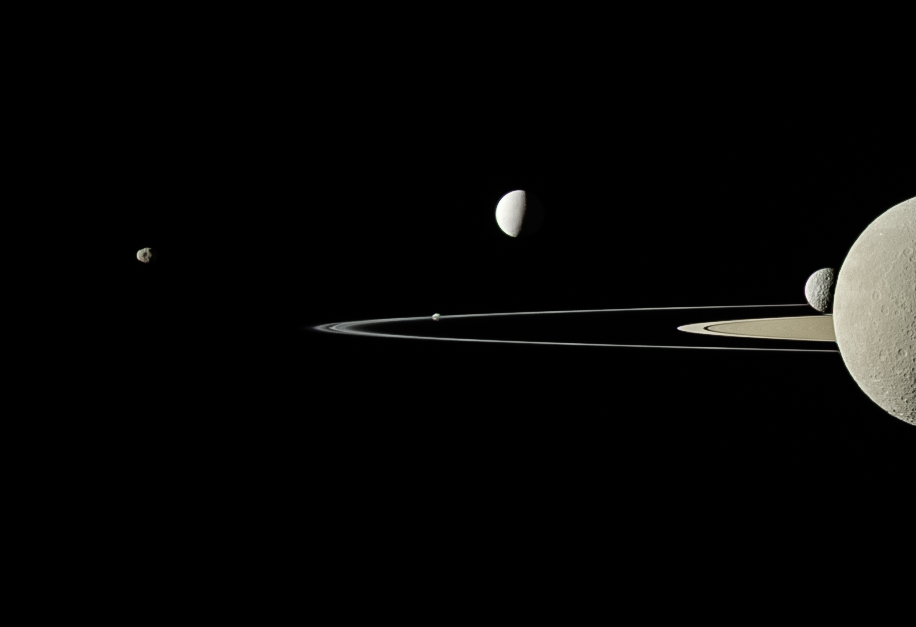

Group Portrait

On July 29, 2011, Cassini captured five of Saturn’s moons in a single frame with its narrow-angle camera. This is a full-color look at a view that was originally published in September 2011 (see PIA14573).

Moons visible in this view: Janus (111 miles, or 179 kilometers across) is on the far left; Pandora (50 miles, or 81 kilometers across) orbits just beyond the thin F ring near the center of the image; brightly reflective Enceladus (313 miles, or 504 kilometers across) appears above center; Saturn’s second largest moon, Rhea (949 miles, or 1,528 kilometers across), is bisected by the right edge of the image; and the smaller moon Mimas (246 miles, or 396 kilometers across) is seen just to the left of Rhea.

This view looks toward the northern, sunlit side of the rings from just above the ringplane. Rhea is closest to Cassini here. The rings are beyond Rhea and Mimas. Enceladus is beyond the rings. The view was acquired at a distance of approximately 684,000 miles (1.1 million kilometers) from Rhea and 1.1 million miles (1.8 million kilometers) from Enceladus.

The Cassini spacecraft ended its mission on Sept. 15, 2017.

The Cassini mission is a cooperative project of NASA, ESA (the European Space Agency) and the Italian Space Agency. The Jet Propulsion Laboratory, a division of the California Institute of Technology in Pasadena, manages the mission for NASA’s Science Mission Directorate, Washington. The Cassini orbiter and its two onboard cameras were designed, developed and assembled at JPL. The imaging operations center is based at the Space Science Institute in Boulder, Colorado.

Credit: NASA/JPL-Caltech/Space Science Institute